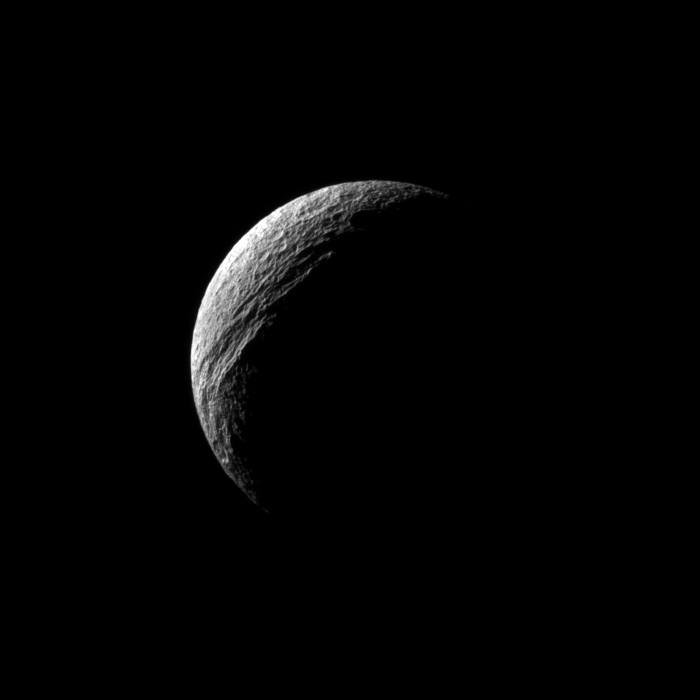

Chasma Crescent

Sunlight illuminates the deep cut of Ithaca Chasma on Saturn’s moon Tethys.

Ithaca Chasma runs roughly north-south for more than 1,000 kilometers (620 miles) on Tethys. See PIA07734 for a closer view.

Lit terrain seen here is on the Saturn-facing side of Tethys (1,062 kilometers, or 660 miles across). North on Tethys is up and rotated 18 degrees to the right.

The image was taken in visible light with the Cassini spacecraft narrow-angle camera on June 2, 2010. The view was obtained at a distance of approximately 477,000 kilometers (296,000 miles) from Tethys and at a sun-Tethys-spacecraft, or phase, angle of 127 degrees. Image scale is 3 kilometers (2 miles) per pixel.

The Cassini-Huygens mission is a cooperative project of NASA, the European Space Agency and the Italian Space Agency. The Jet Propulsion Laboratory, a division of the California Institute of Technology in Pasadena, manages the mission for NASA’s Science Mission Directorate, Washington, D.C. The Cassini orbiter and its two onboard cameras were designed, developed and assembled at JPL. The imaging operations center is based at the Space Science Institute in Boulder, Colo.

Credit: NASA/JPL/Space Science Institute